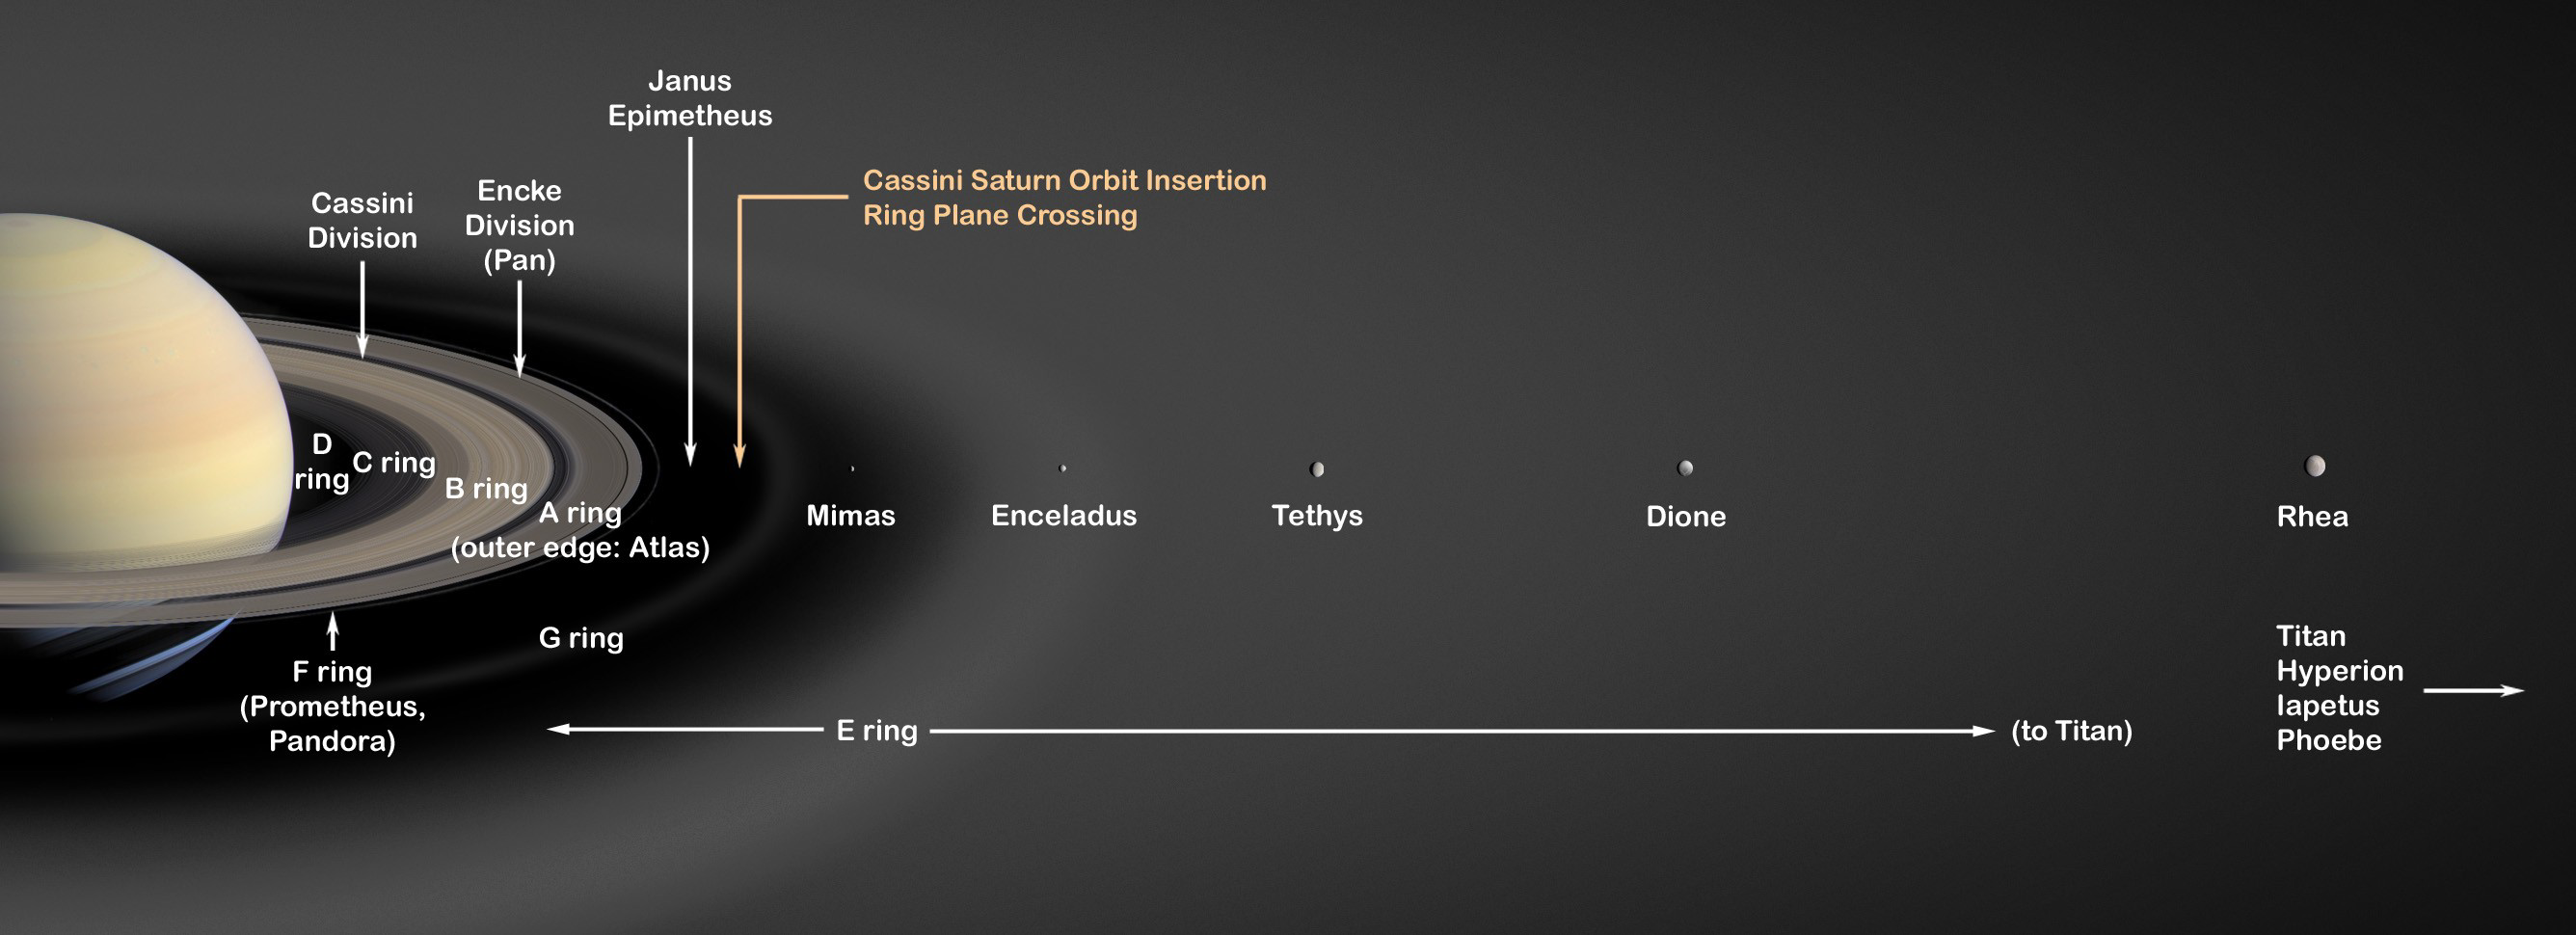

Saturn’s Rings (Artist’s Concept)

This is an artist’s concept of Saturn’s rings and major icy moons.

Saturn’s rings make up an enormous, complex structure. From edge-to-edge, the ring system would not even fit in the distance between Earth and the Moon. The seven main rings are labeled in the order in which they were discovered. From the planet outward, they are D, C, B, A, F, G and E.

The D ring is very faint and closest to Saturn. The main rings are A, B and C. The outermost ring, easily seen with Earth-based telescopes, is the A ring. The Cassini Division is the largest gap in the rings and separates the B ring from the A ring. Just outside the A ring is the narrow F ring, shepherded by tiny moons, Pandora and Prometheus. Beyond that are two much fainter rings named G and E. Saturn’s diffuse E ring is the largest planetary ring in our solar system, extending from Mimas’ orbit to Titan’s orbit, about 1 million kilometers (621,370 miles).

The particles in Saturn’s rings are composed primarily of water ice and range in size from microns to tens of meters. The rings show a tremendous amount of structure on all scales; some of this structure is related to gravitational interactions with Saturn’s many moons, but much of it remains unexplained. One moonlet, Pan, actually orbits inside the A ring in a 330-kilometer-wide (200-mile) gap called the Encke Gap. The main rings (A, B and C) are less than 100 meters (300 feet) thick in most places, compared to their radial extent of 62,120 kilometers (38,600 miles). The main rings are much younger than the age of the solar system, perhaps only a few hundred million years old. They may have formed from the breakup of one of Saturn’s moons or from a comet or meteor that was torn apart by Saturn’s gravity.

The Cassini-Huygens mission is a cooperative project of NASA, the European Space Agency and the Italian Space Agency. The Jet Propulsion Laboratory, a division of the California Institute of Technology in Pasadena, manages the mission for NASA’s Science Mission Directorate, Washington, D.C. The Cassini orbiter was designed, developed and assembled at JPL.

Credit: NASA/JPL